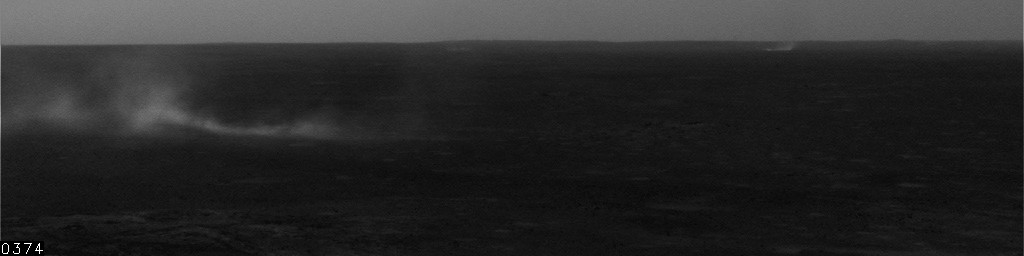

Dust Devils at Gusev, Sol 537

This movie clip shows some distant dust devils and one closer one blowing across the floor of Mars’ Gusev Crater. It consists of frames taken by the navigation camera on NASA’s Mars Exploration Rover Spirit during the rover’s 537th martian day, or sol (July 7, 2005).

Spirit began seeing dust devil activity around the beginning of Mars’ spring season. Activity increased as spring continued, but fell off again for about two weeks during a dust storm. As the dust storm faded away, dust devil activity came back. In the mid-afternoons as the summer solstice approached, dust devils were a very common occurrence on the floor of Gusev crater. The early-spring dust devils tended to move southwest-to-northeast, across the dust devil streaks in Gusev seen from orbit. Increasingly as the season progresses, the dust devils are seen moving northwest-to-southeast, in the same direction as the streaks. Scientists are watching for the big dust devils that leave those streaks.

In this clip, contrast has been enhanced for anything in the images that changes from frame to frame, that is, for the dust moved by wind. The total time elapsed during the taking of these frames was 13 minutes, 46 seconds.

Credit: NASA/JPL/Texas A&M